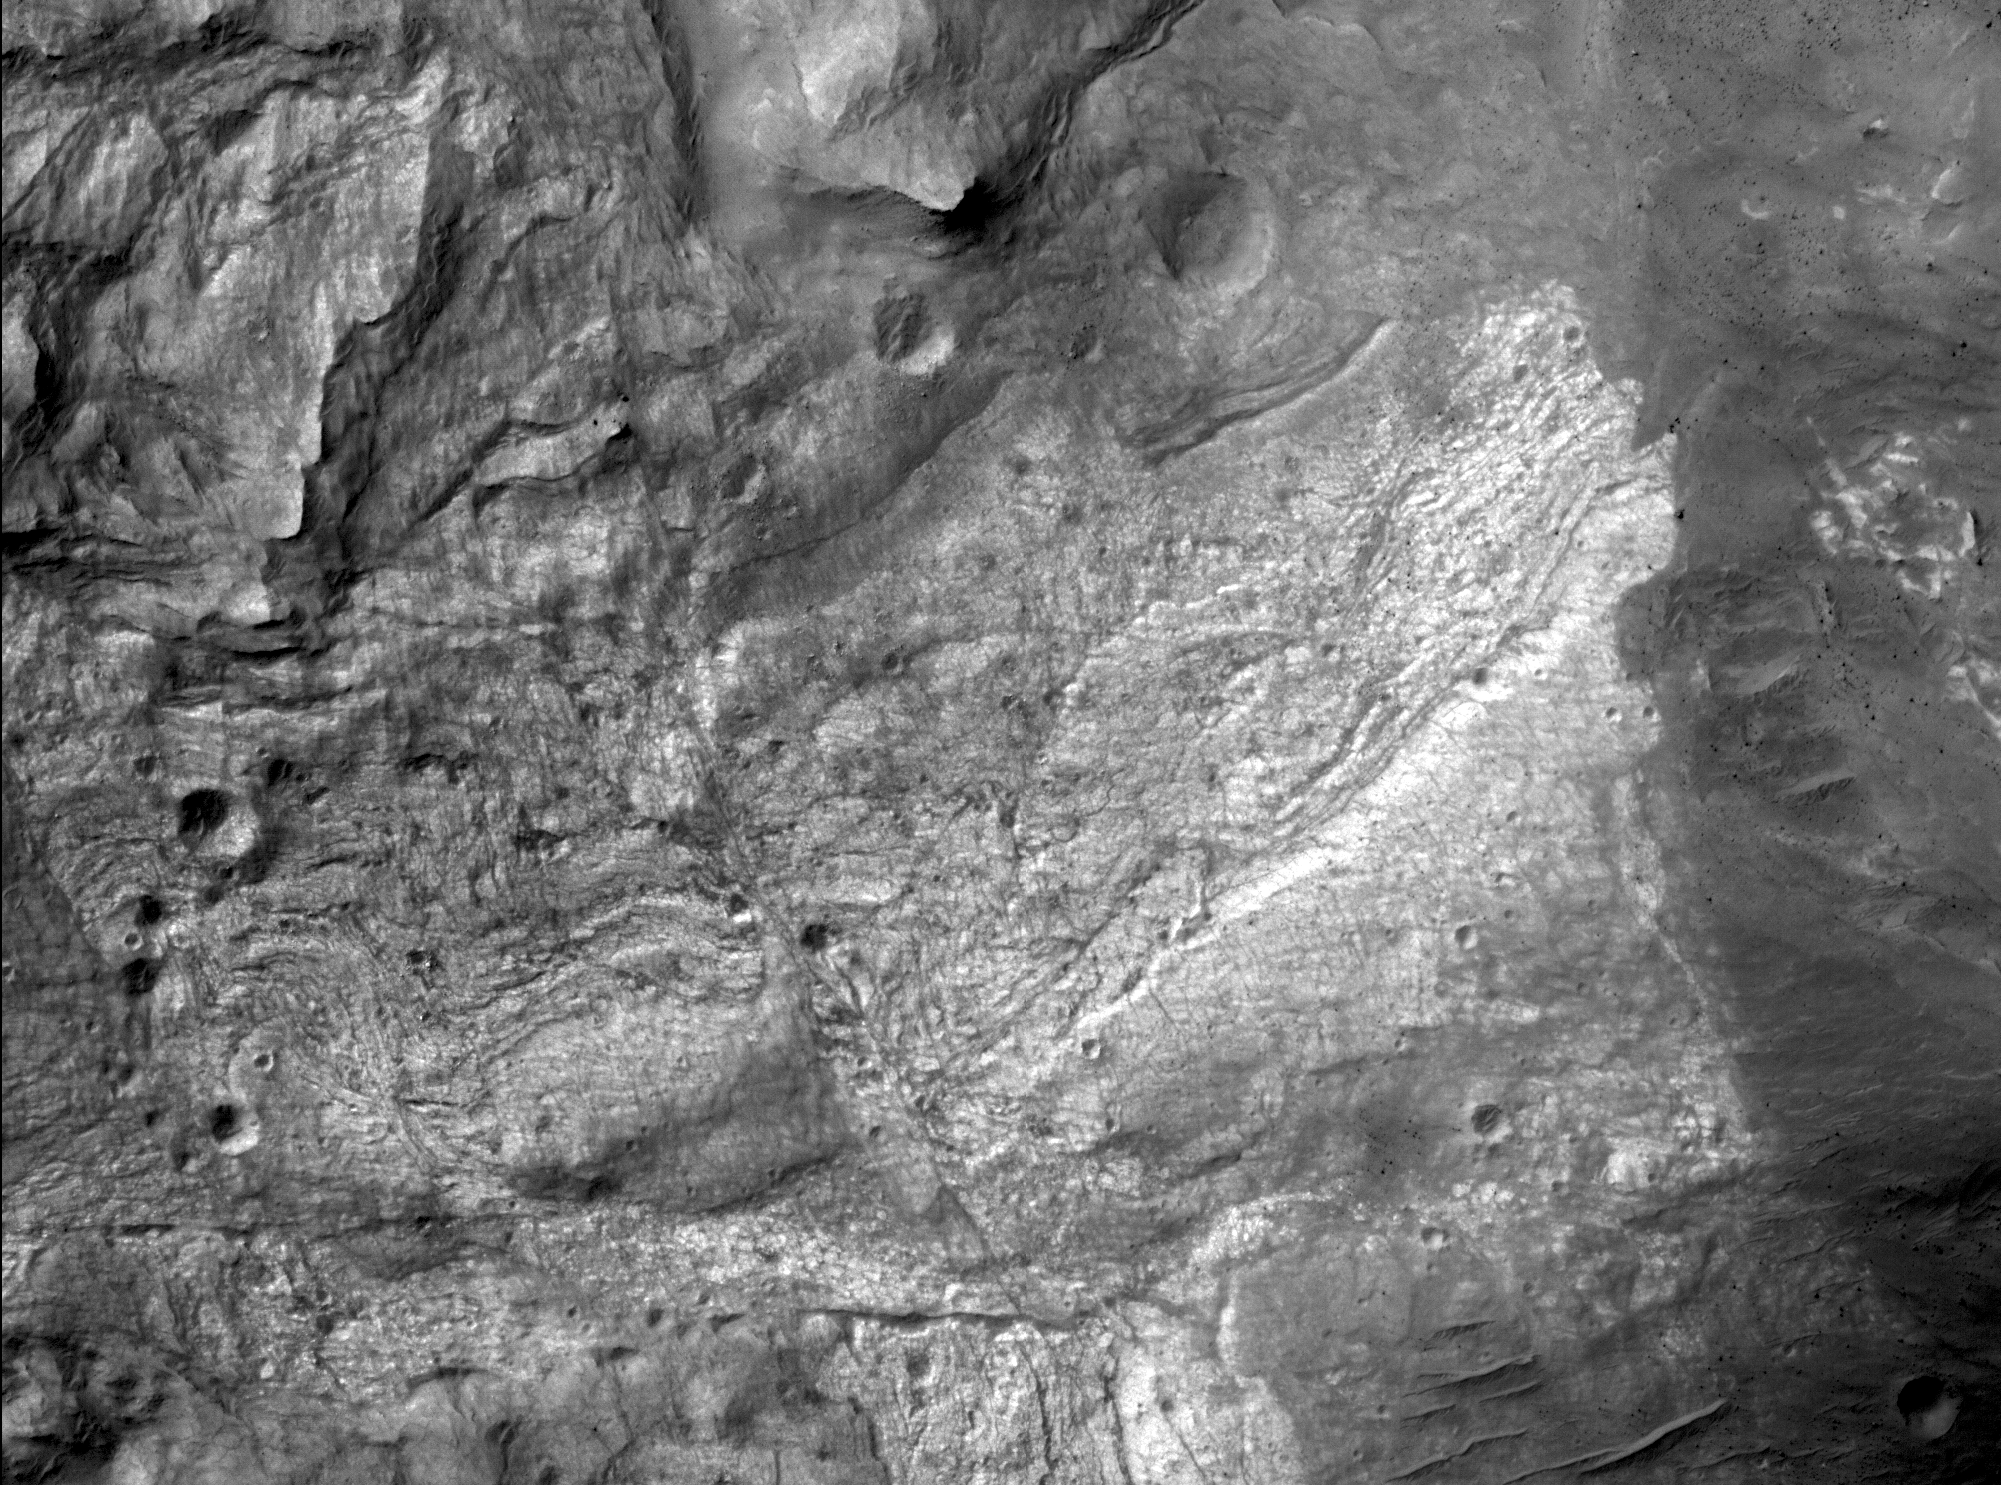

New Mars Camera’s First Image of Mars from Mapping Orbit

The high resolution camera on NASA’s Mars Reconnaissance Orbiter captured its first image of Mars in the mapping orbit, demonstrating the full resolution capability, on Sept. 29, 2006. The High Resolution Imaging Science Experiment (HiRISE) acquired this image at 8:16 AM (Pacific Time), and parts of the image became available to the HiRISE team at 1:30 PM. With the spacecraft at an altitude of 280 kilometers (174 miles), the image scale is 29.7 centimeters per pixel (about 12 inches per pixel).

This sub-image covers a small portion of the floor of Ius Chasma, one branch of the giant Valles Marineris system of canyons. The image illustrates a variety of processes that have shaped the Martian surface. There are bedrock exposures of layered materials, which could be sedimentary rocks deposited in water or from the air. Some of the bedrock has been faulted and folded, perhaps the result of large-scale forces in the crust or from a giant landslide. The darker unit of material at right includes many rocks. The image resolves rocks as small as small as 90 centimeters (3 feet) in diameter. At bottom right are a few dunes or ridges of windblown sand. If a person was located on this part of Mars, he or she would just barely be visible in this image.

Image TRA_000823_1720 was taken by the High Resolution Imaging Science Experiment (HiRISE) camera onboard the Mars Reconnaissance Orbiter spacecraft on September 29, 2006. Shown here is a small portion of the full image. The full image is centered at minus 7.8 degrees latitude, 279.5 degrees East longitude. The image is oriented such that north is to the top. The range to the target site was 297 kilometers (185.6 miles). At this distance the image scale is 29.7 centimeters per pixel (with one-by-one binning) so objects about 89 centimeters (35 inches) across are resolved. The image was taken at a local Mars time of 3:30 PM and the scene is illuminated from the west with a solar incidence angle of 59.7 degrees, thus the sun was about 30.3 degrees above the horizon. At an Ls of 113.6 degrees, the season on Mars is Northern Summer/Southern Winter.

Images from the High Resolution Imaging Science Experiment and additional information about the Mars Reconnaissance Orbiter are available online at: http://www.nasa.gov/mro or http://HiRISE.lpl.arizona.edu.

For information about NASA and agency programs on the Web, http://www.nasa.gov.

NASA’s Jet Propulsion Laboratory, a division of the California Institute of Technology in Pasadena, manages the Mars Reconnaissance Orbiter for NASA’s Science Mission Directorate, Washington. Lockheed Martin Space Systems is the prime contractor for the project and built the spacecraft. The HiRISE camera was built by Ball Aerospace Corporation and is operated by the University of Arizona.

Credit: NASA/JPL/University of Arizona